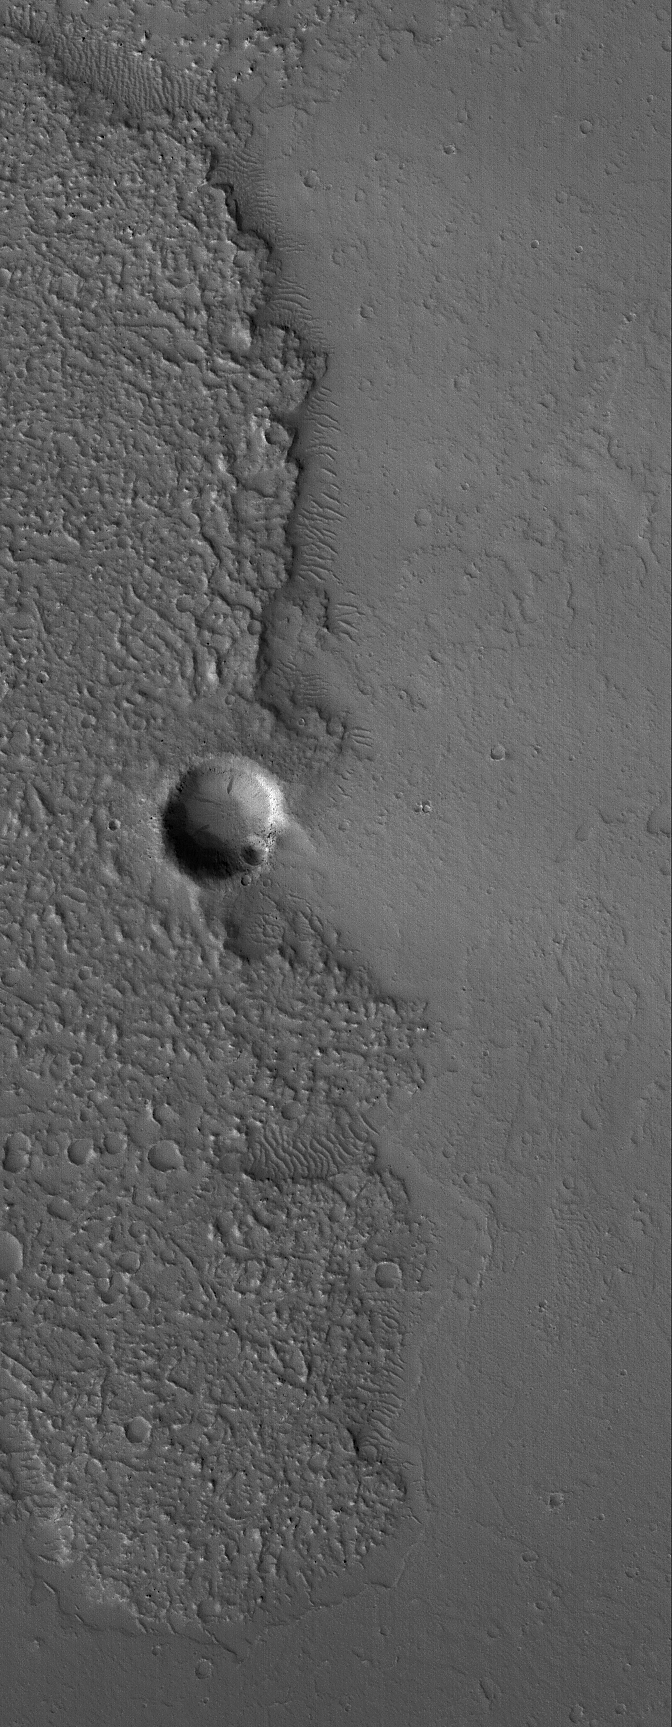

Out of Steam

16 April 2006
This Mars Global Surveyor (MGS) Mars Orbiter Camera (MOC) image shows the margin of an ancient, cratered, hummocky (rough) lava flow at just the point where it encroached upon a small impact crater east of the volcano, Tharsis Tholus. The lava flow was thin enough and didn’t have sufficient energy to flow into and bury the crater. Instead, it took the path of least of resistance, around the crater.

Location near: 85.5°S, 76.8°W
Image width: ~3 km (~1.9 mi)
Illumination from: upper left
Season: Southern Summer

Credit: NASA/JPL/Malin Space Science Systems